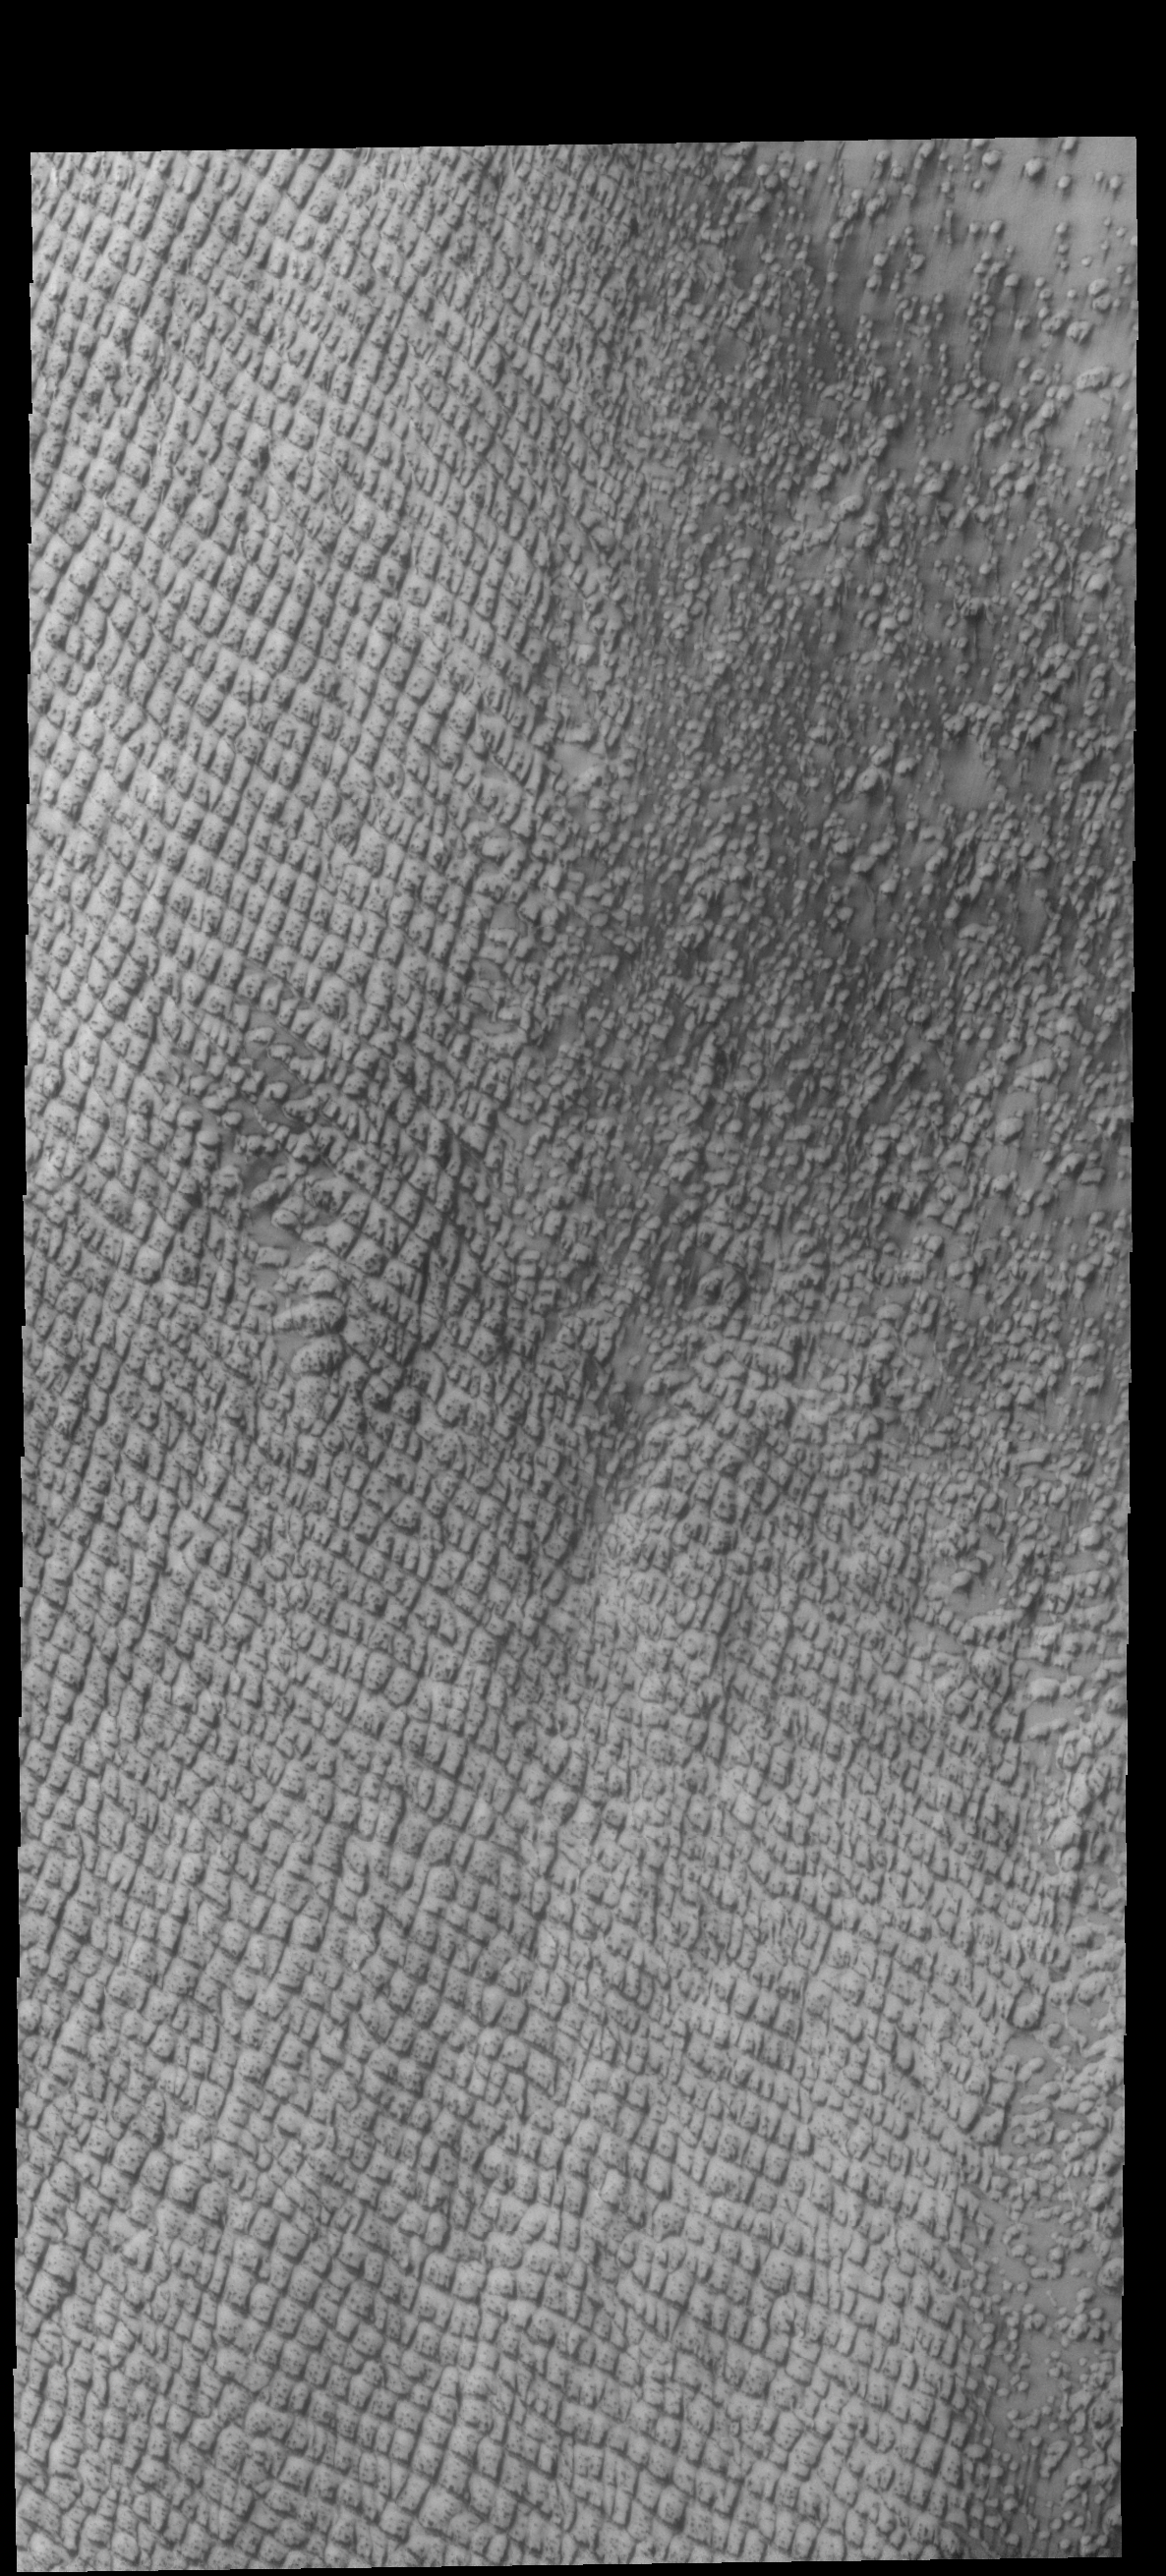

Hyperboreae Undae

Today’s VIS image shows part of Hyperboreae Undae, a dune field located between the north polar cap and Escorial Crater. This image was taken during northern spring and the dunes still have significant surface frost. The dunes “darken” with time as the frost sublimates from solar heating and the dark sands are revealed.

Credit: NASA/JPL-Caltech/ASU